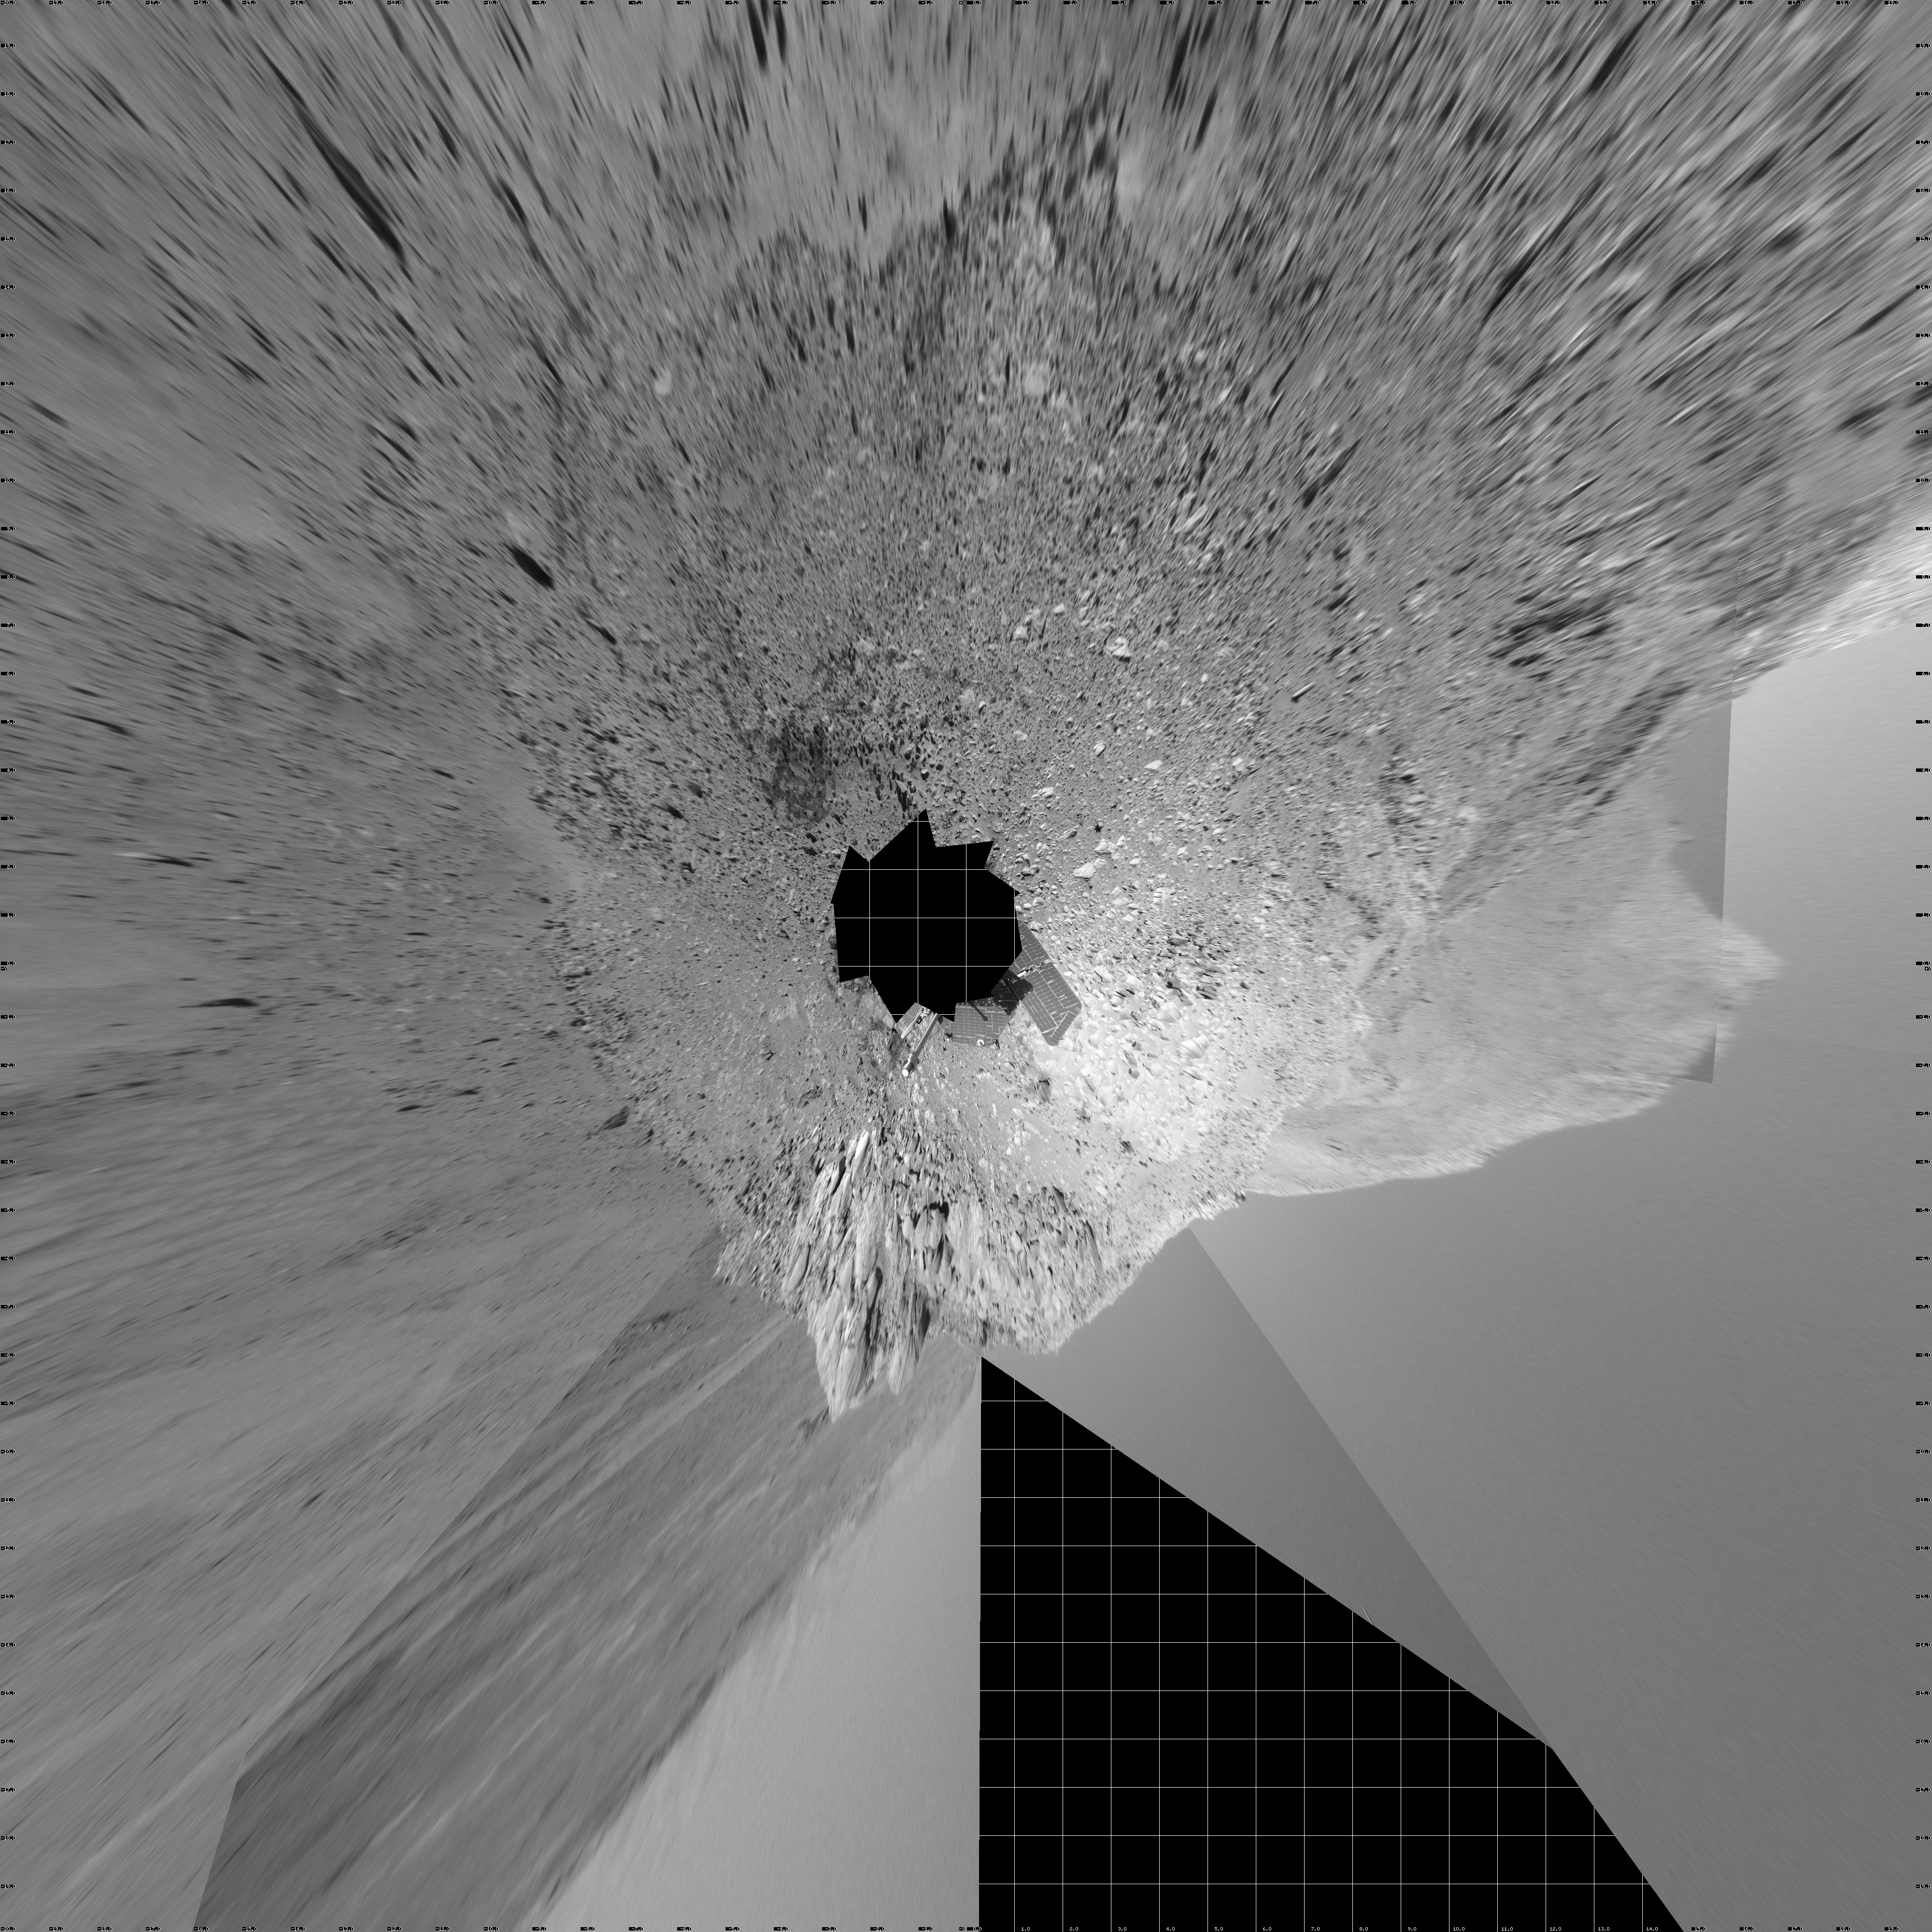

Making Tracks on Mars (vertical)

NASA’s Mars Exploration Rover Spirit has been making tracks on Mars for seven months now, well beyond its original 90-day mission. The rover traveled more than 3 kilometers (2 miles) to reach the “Columbia Hills” pictured here. In this 360-degree view of the rolling martian terrain, its wheel tracks can be seen approaching from the northwest (right side of image).

Spirit’s navigation camera took the images that make up this mosaic on sols 210 and 213 (Aug. 5 and Aug. 8, 2004). The rover is now conducting scientific studies of the local geology on the “Clovis” outcrop of the “West Spur” region of the “Columbia Hills.” The view is presented in a vertical projection with geometrical seam correction. Scientists plan for Spirit to take a color panoramic image from this location.

Credit: NASA/JPL